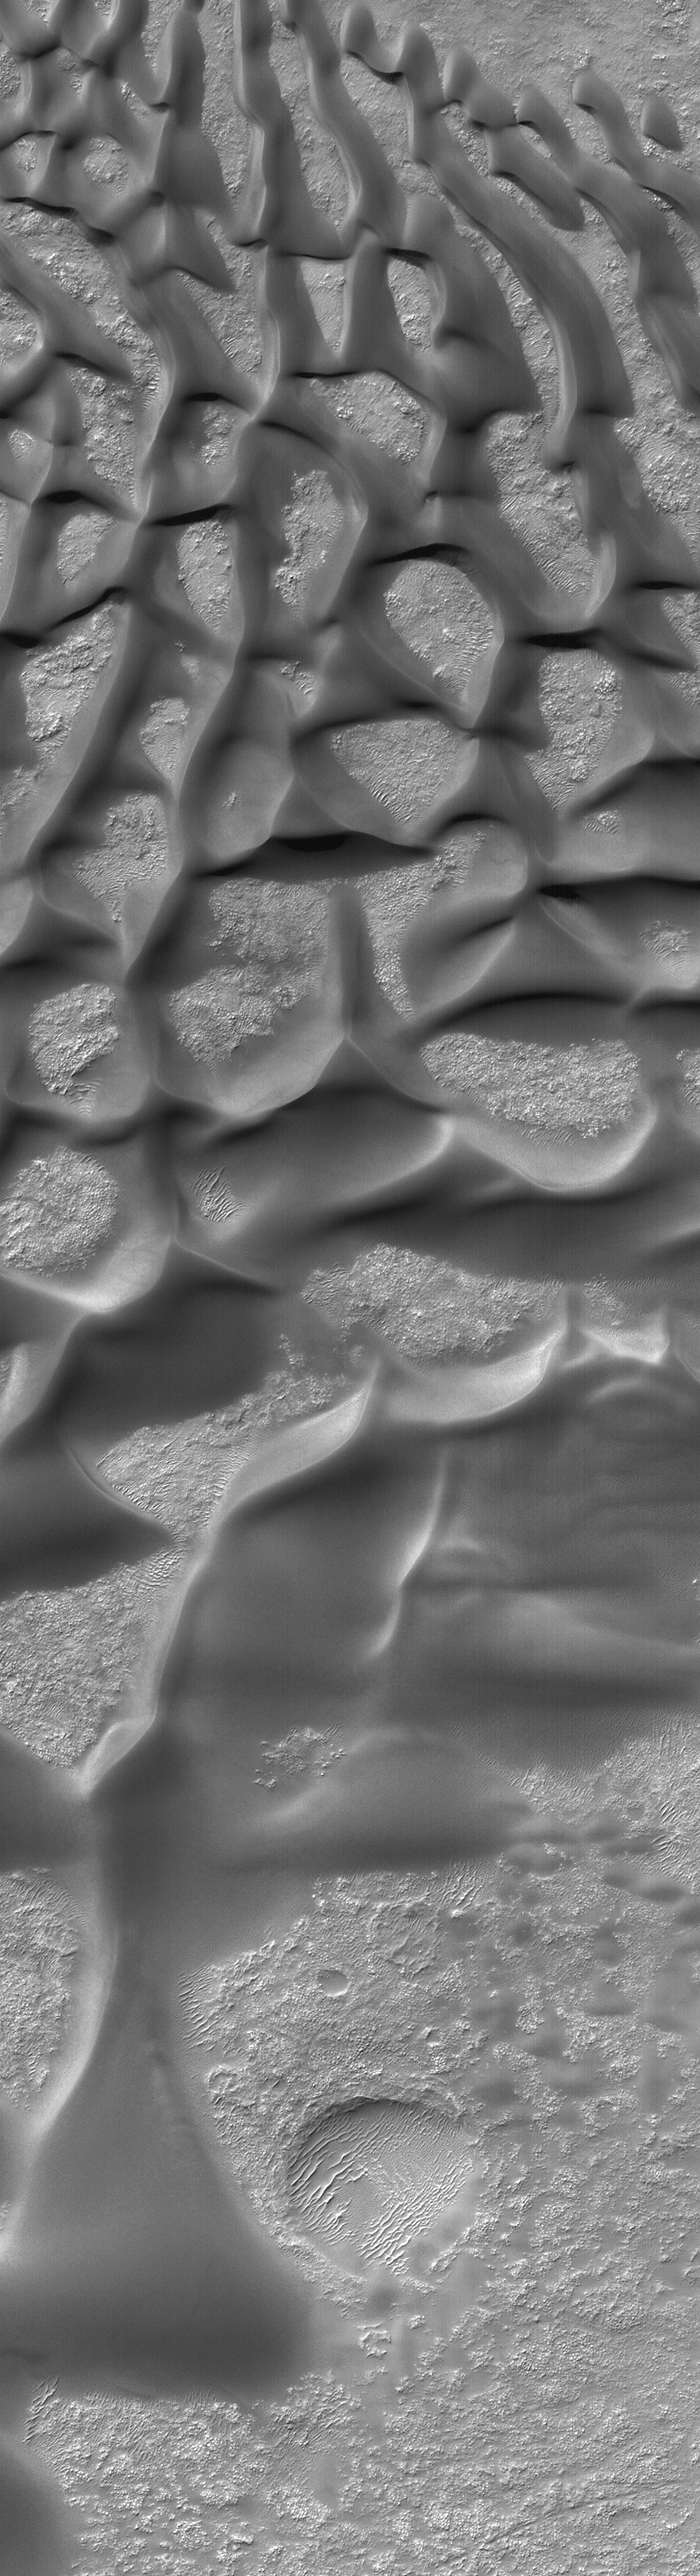

Bunge Dunes

21 August 2004
This Mars Global Surveyor (MGS) Mars Orbiter Camera (MOC) image shows low albedo (dark), windblown sand dunes on the floor of Bunge Crater, located near 33.8°S, 48.9°W. The image covers an area about 3 km (1.9 mi) across. Sunlight illuminates the scene from the upper left.

Credit: NASA/JPL/Malin Space Science Systems